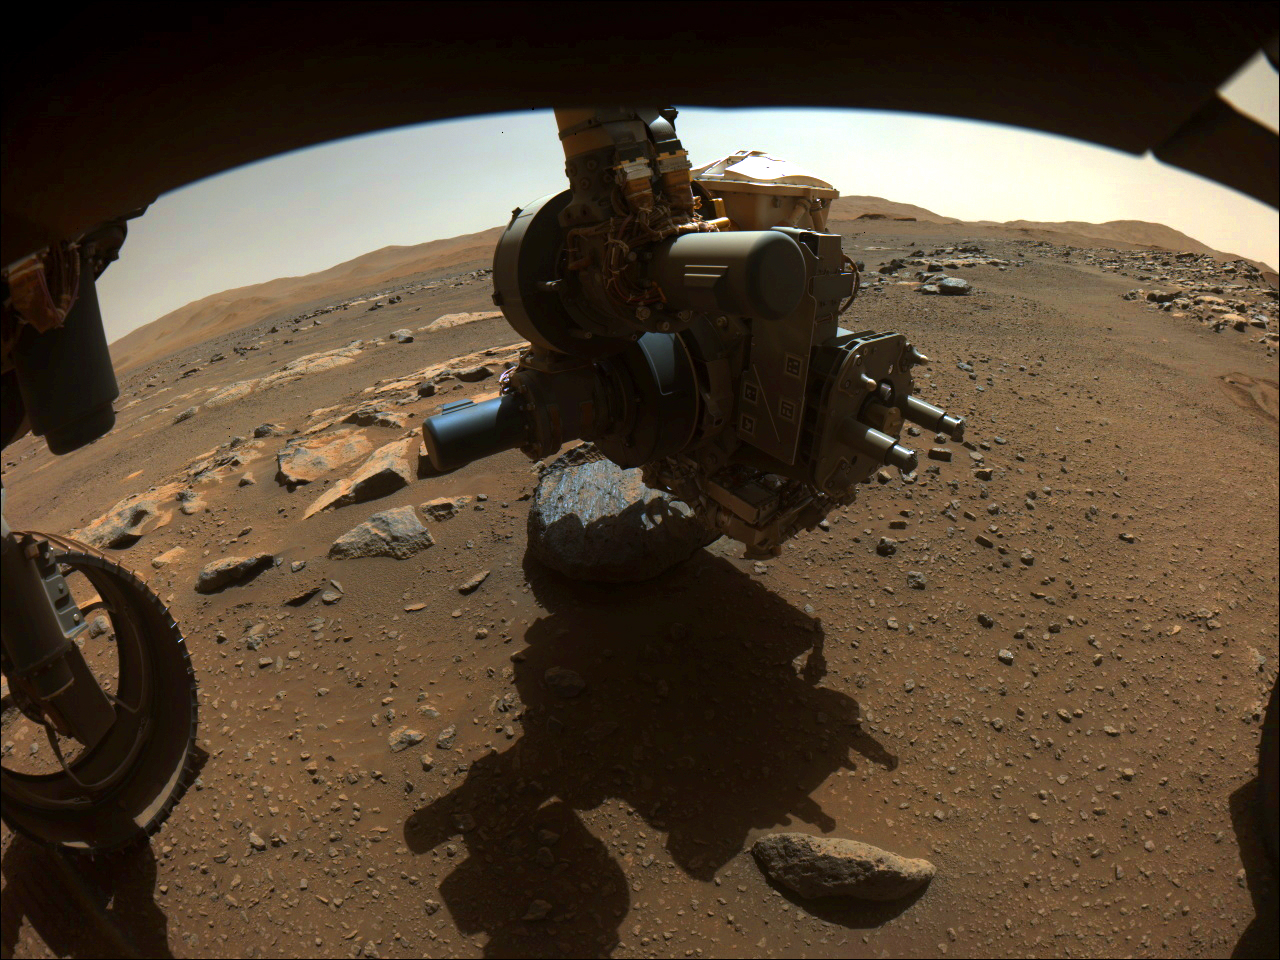

Perseverance Gets to Know Rochette

On Aug. 27, 2021, NASA’s Perseverance rover captured this image of the science-instrument-laden turret at the end of its robotic arm getting close to the rock nicknamed “Rochette.”

Perseverance had just abraded a circular patch, nicknamed “Bellegarde,” of the rock. This image was taken when the SHERLOC (Scanning Habitable Environments with Raman and Luminescence for Organics and Chemicals) instrument on the turret was using its WATSON (Wide Angle Topographic Sensor for Operations and eNgineering) camera to take a close-up image of Bellegarde on the 185th sol (Martian day) of Perseverance’s mission.

This image, taken by one of Perseverance’s Hazard Avoidance Cameras, has been processed to enhance contrast.

A key objective for Perseverance’s mission on Mars is astrobiology, including the search for signs of ancient microbial life. The rover will characterize the planet’s geology and past climate, pave the way for human exploration of the Red Planet, and be the first mission to collect and cache Martian rock and regolith.

The Mars 2020 Perseverance mission is part of NASA’s Moon to Mars exploration approach, which includes Artemis missions to the Moon that will help prepare for human exploration of the Red Planet.

Subsequent NASA missions, in cooperation with ESA (European Space Agency), would send spacecraft to Mars to collect these sealed samples from the surface and return them to Earth for in-depth analysis.

NASA’s Jet Propulsion Laboratory in Southern California built and manages operations of the Mars 2020 Perseverance rover for NASA.

Credit: NASA/JPL-Caltech